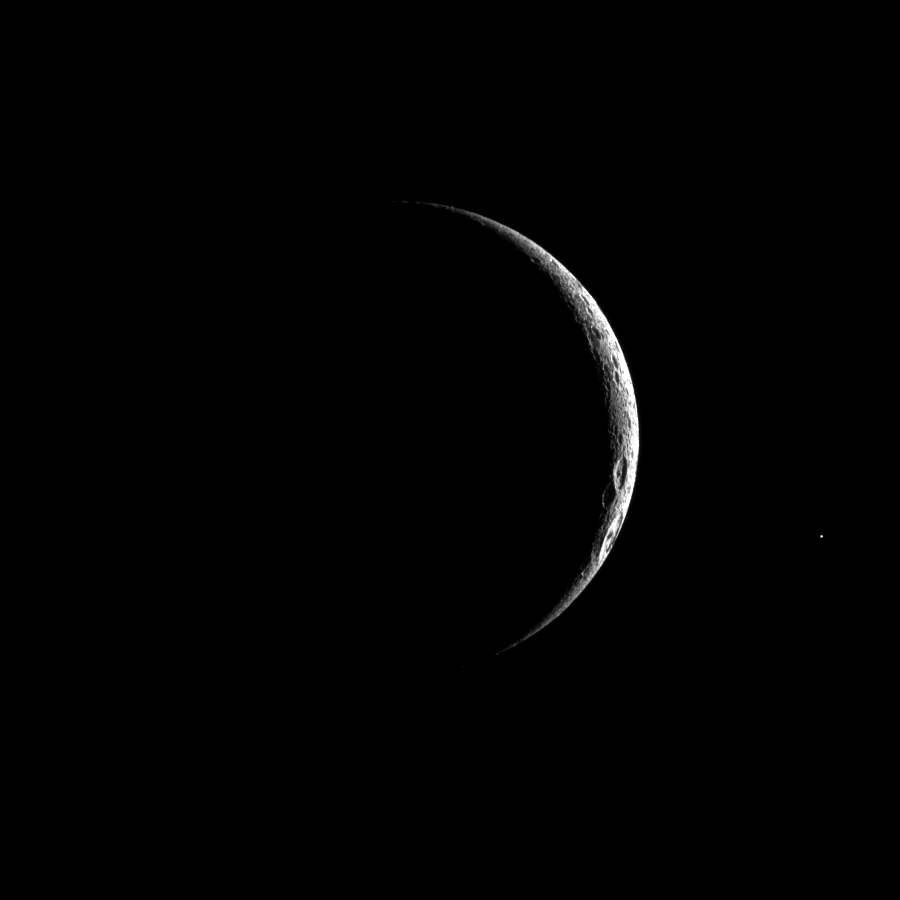

Crescent Dione

A thin crescent of cratered terrain is illuminated on Saturn’s fourth largest moon, Dione.

Lit terrain seen here is on the Saturn-facing side of Dione (1,123 kilometers, or 698 miles across). North is up.

The image was taken in visible light with the Cassini spacecraft narrow-angle camera on May 17, 2010. The view was acquired at a distance of approximately 394,000 kilometers (245,000 miles) from Dione and at a sun-Dione-spacecraft, or phase, angle of 151 degrees. Image scale is 2 kilometers (1 mile) per pixel.

The Cassini-Huygens mission is a cooperative project of NASA, the European Space Agency and the Italian Space Agency. The Jet Propulsion Laboratory, a division of the California Institute of Technology in Pasadena, manages the mission for NASA’s Science Mission Directorate, Washington, D.C. The Cassini orbiter and its two onboard cameras were designed, developed and assembled at JPL. The imaging operations center is based at the Space Science Institute in Boulder, Colo.

Credit: NASA/JPL/Space Science Institute